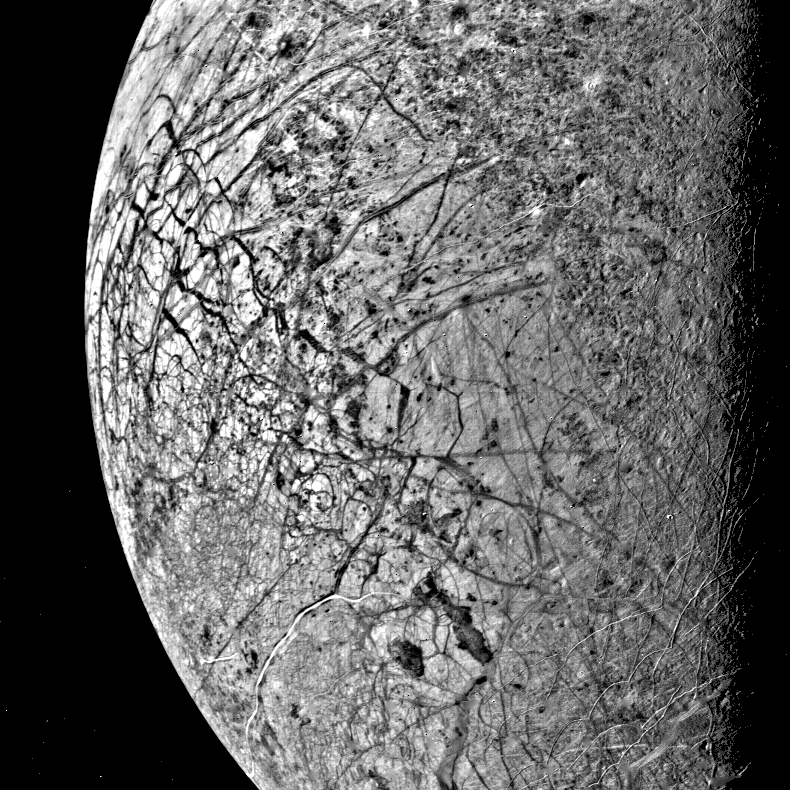

Europa’s Fractured Surface

This image of Europa, smallest of Jupiter’s four Galilean satellites, was acquired by Voyager 2 on July 9, 1979, from a range of 241,000 kilometers (150,600 miles). Europa, the brightest of the Galilean satellites, has a density slightly less than Io, suggesting it has a substantial quantity of water. Scientists previously speculated that the water must have cooled from the interior and formed a mantle of ice perhaps 100 kilometers (62 miles) thick. The complex patterns on its surface suggest that the icy surface was fractured, and that the cracks filled with dark material from below. Very few impact craters are visible on the surface, suggesting that active processes on the surface are still modifying Europa. The tectonic pattern seen on its surface differs drastically from the fault systems seen on Ganymede where pieces of the crust have moved relative to each other. On Europa, the crust evidently fractures but the pieces remain in roughly their original position.

Credit: NASA/JPL